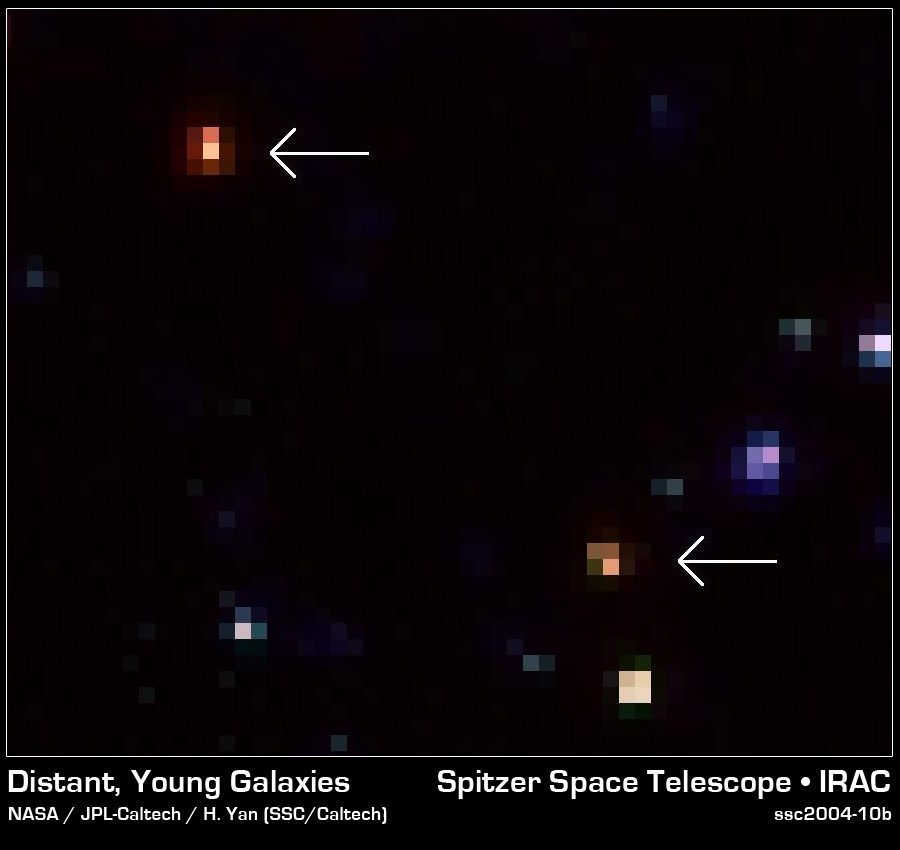

Old and 'Red' Distant Galaxies

This image provides a close-up look at two of the extremely bright infrared galaxies revealed by NASA's Spitzer Space Telescope. While they are very faint (bottom) or even completely invisible (top) in the deepest-ever optical images obtained by NASA's Hubble Space Telescope, Spitzer easily picked them up because of their strong infrared emissions. Astronomers believe these galaxies are particularly "red" because they are very old and appear to go back in time to a period when the universe was only two billion years old.

Credit: NASA/JPL-Caltech